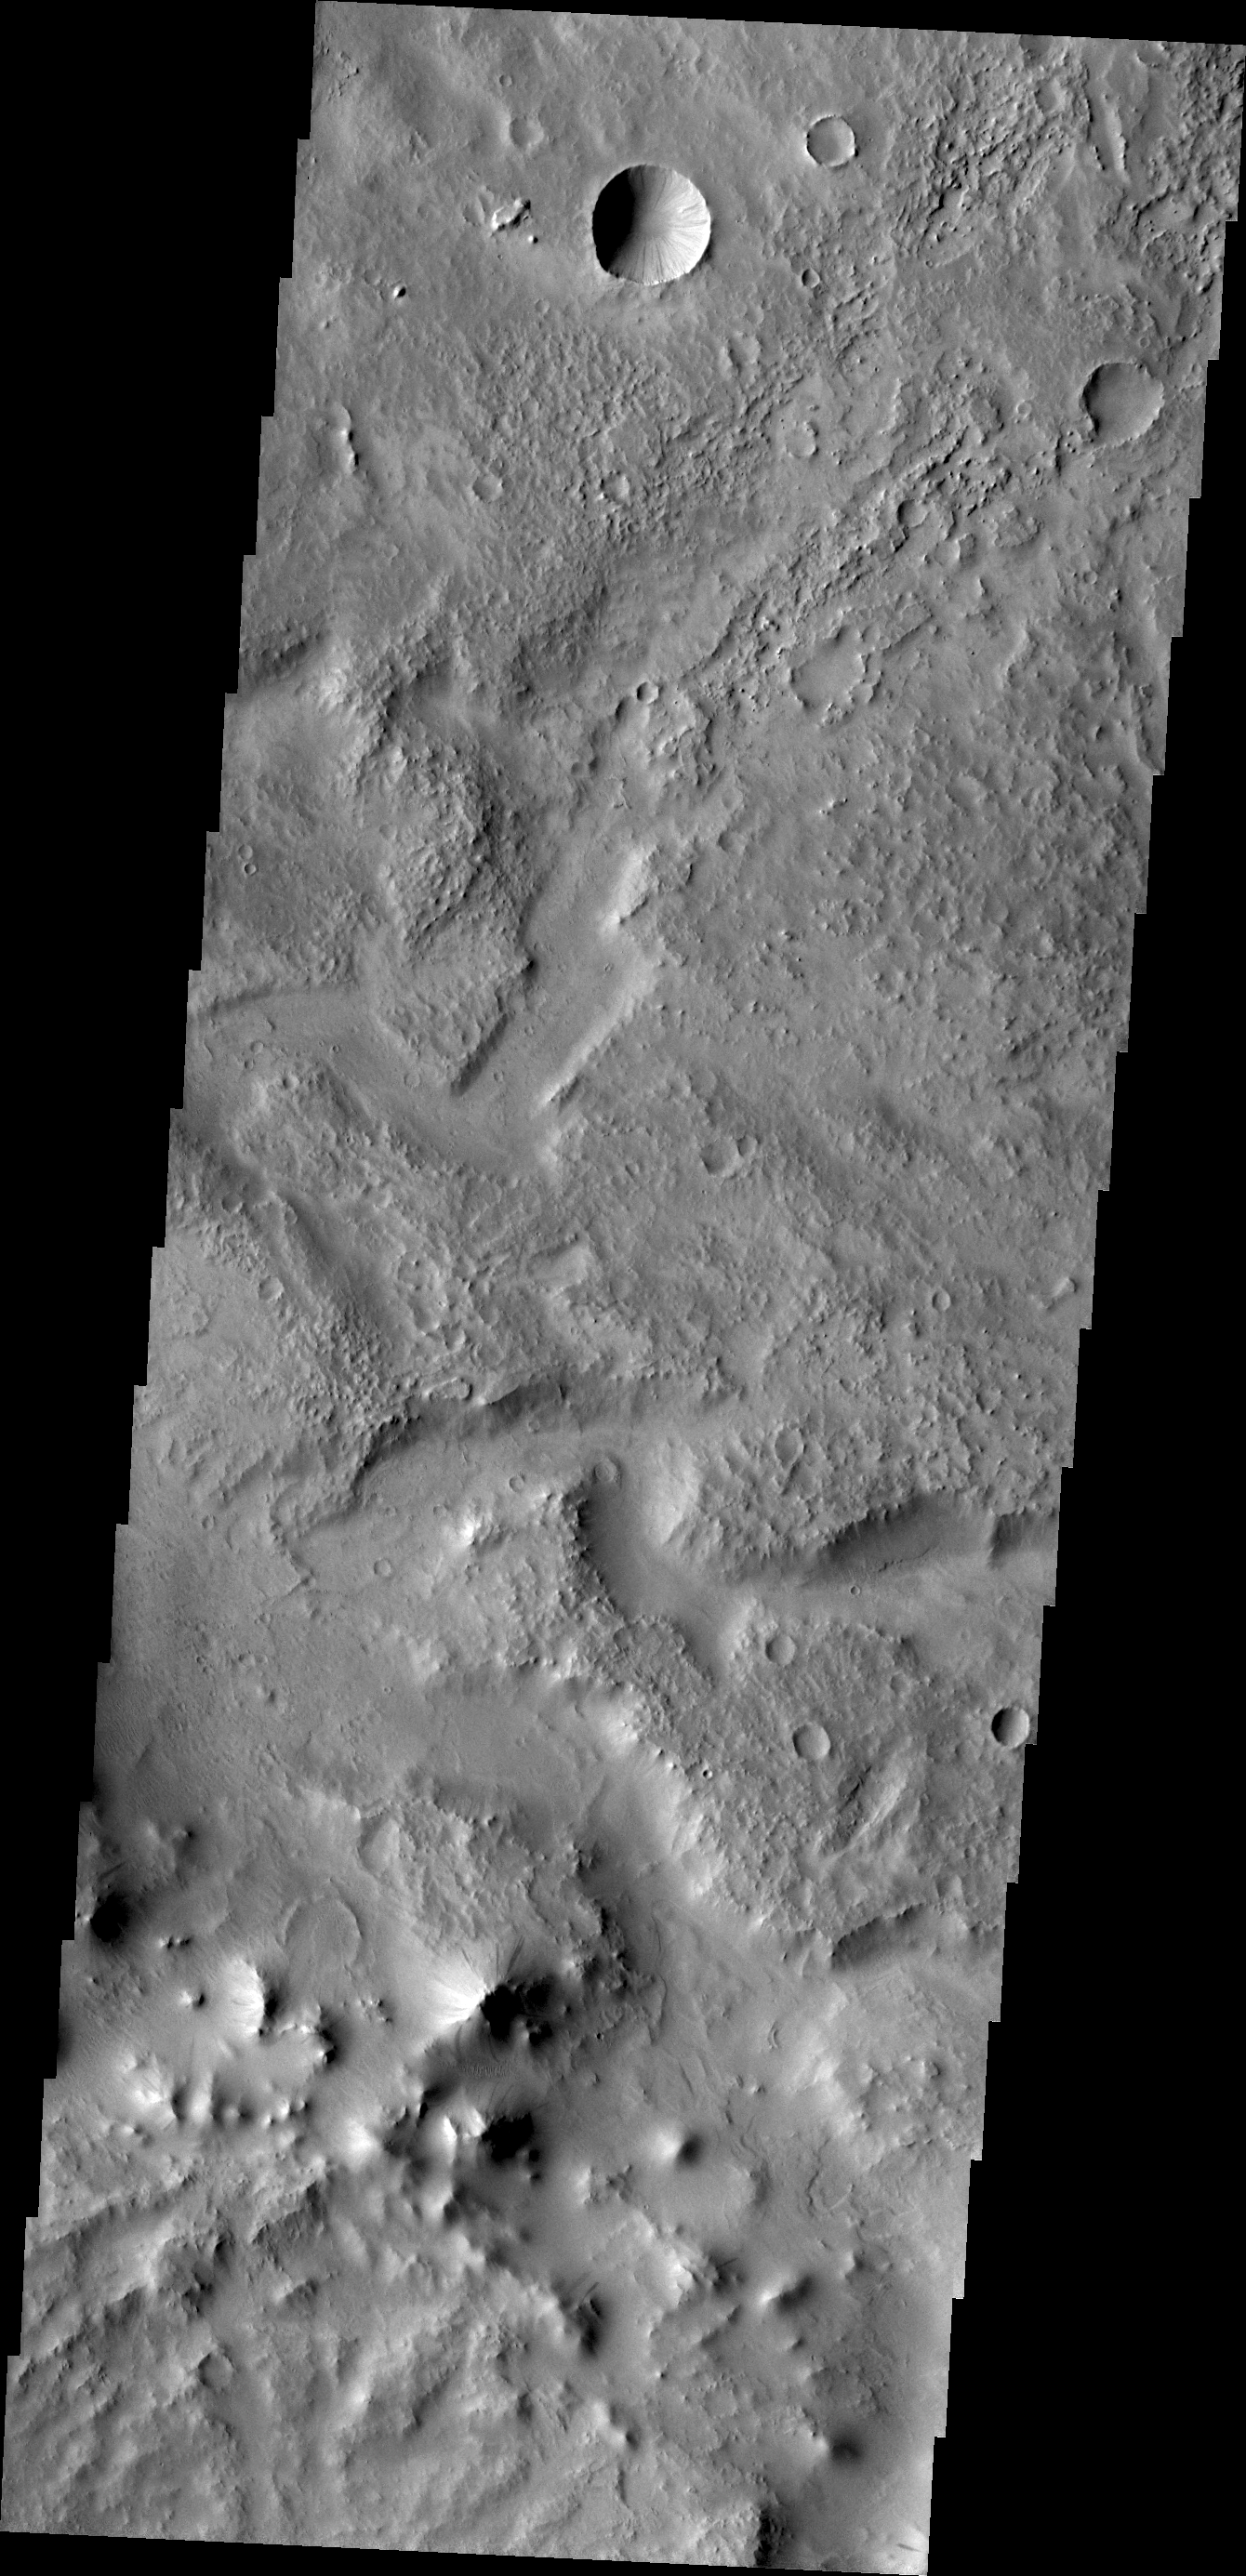

Tikhonravov Crater

Tikhonravov Crater is a large, old crater in Terra Sabaea. The crater is pockmarked by numerous younger craters and other features. Today’s VIS image shows a channel within Tikhonravov Crater.

Credit: NASA/JPL/ASU